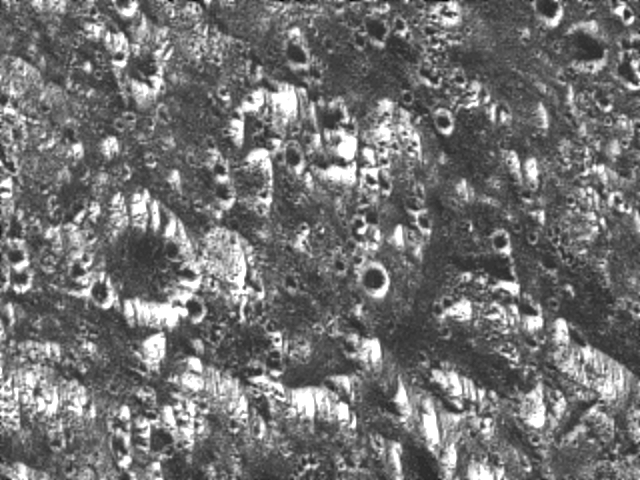

Ganymede – Dark Terrain in Galileo Regio

This view of a part of the Galileo Regio region on Jupiter’s moon Ganymede shows fine details of the dark terrain that makes up about half of the surface of the planet-sized moon. One of many ancient impact craters in the region is visible at the middle left. The crater is cut by numerous fractures, showing that the ancient crust was highly deformed early in Ganymede’s history. Dark areas may have originated from dark material thrown off by dark meteorites hitting the surface in thousands of impact events. In this view, north is to the top and the sun illuminates the surface from the lower left about 58 degrees above the horizon. The area shown, at latitude 19 degrees north, longitude 149 degrees west, is about 19 by 26 kilometers (12 by 16 miles); resolution is about 80 meters (262 feet) per pixel. The image was taken June 27 at a range of 7.652 kilometers (4,755 miles). The Jet Propulsion Laboratory manages the Galileo mission for NASA’s Office of Space Science.

Credit: NASA/JPL